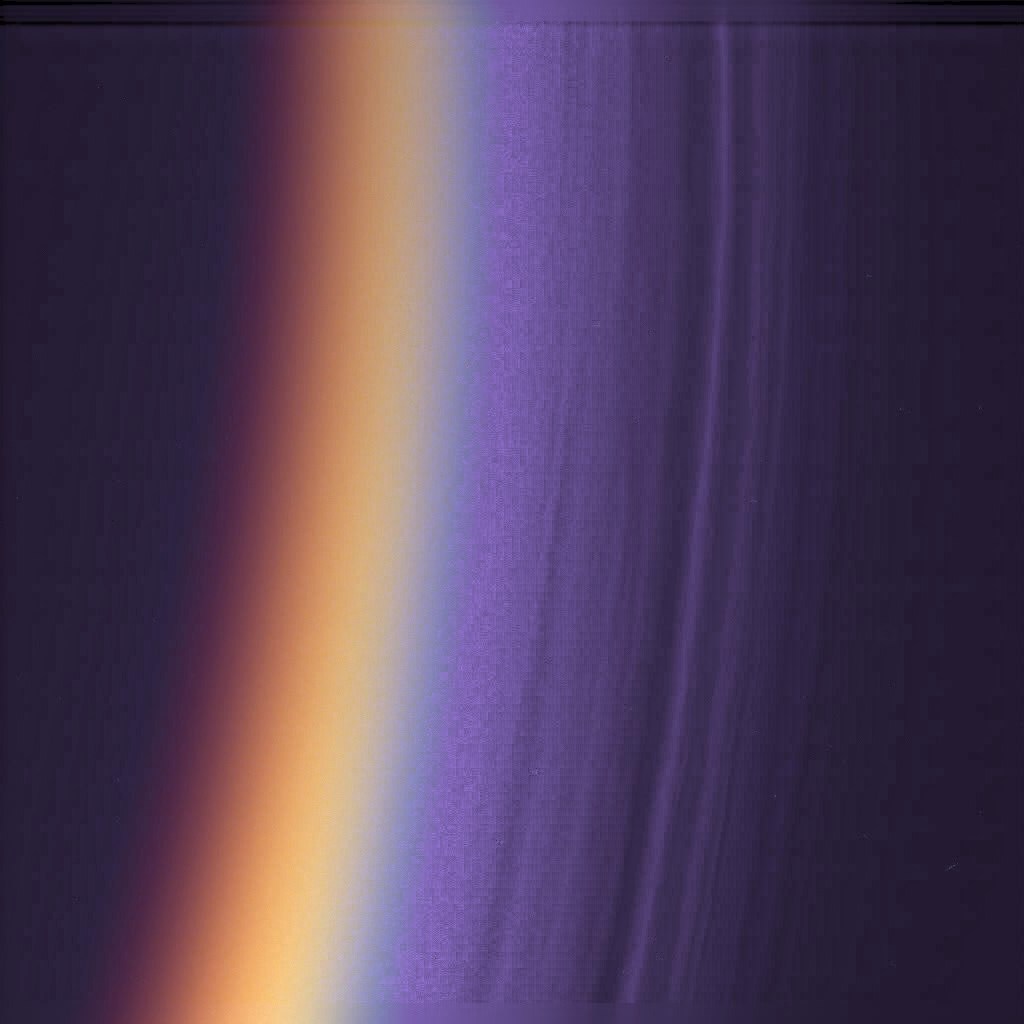

Titan’s Many Layers

Cassini has found Titan’s upper atmosphere to consist of a surprising number of layers of haze, as shown in this ultraviolet image of Titan’s night side limb, colorized to look like true color. The many fine haze layers extend several hundred kilometers above the surface. Although this is a night side view, with only a thin crescent receiving direct sunlight, the haze layers are bright from light scattered through the atmosphere.

The image was taken with the Cassini spacecraft narrow angle camera. About 12 distinct haze layers can be seen in this image, with a scale of 0.7 kilometers (.43 miles) per pixel. The limb shown here is at about 10 degrees south latitude, in the equatorial region.

The Cassini-Huygens mission is a cooperative project of NASA, the European Space Agency and the Italian Space Agency. The Jet Propulsion Laboratory, a division of the California Institute of Technology in Pasadena, manages the mission for NASA’s Science Mission Directorate, Washington, D.C. The Cassini orbiter and its two onboard cameras were designed, developed and assembled at JPL. The imaging team is based at the Space Science Institute, Boulder, Colo.

Credit: NASA/JPL/Space Science Institute